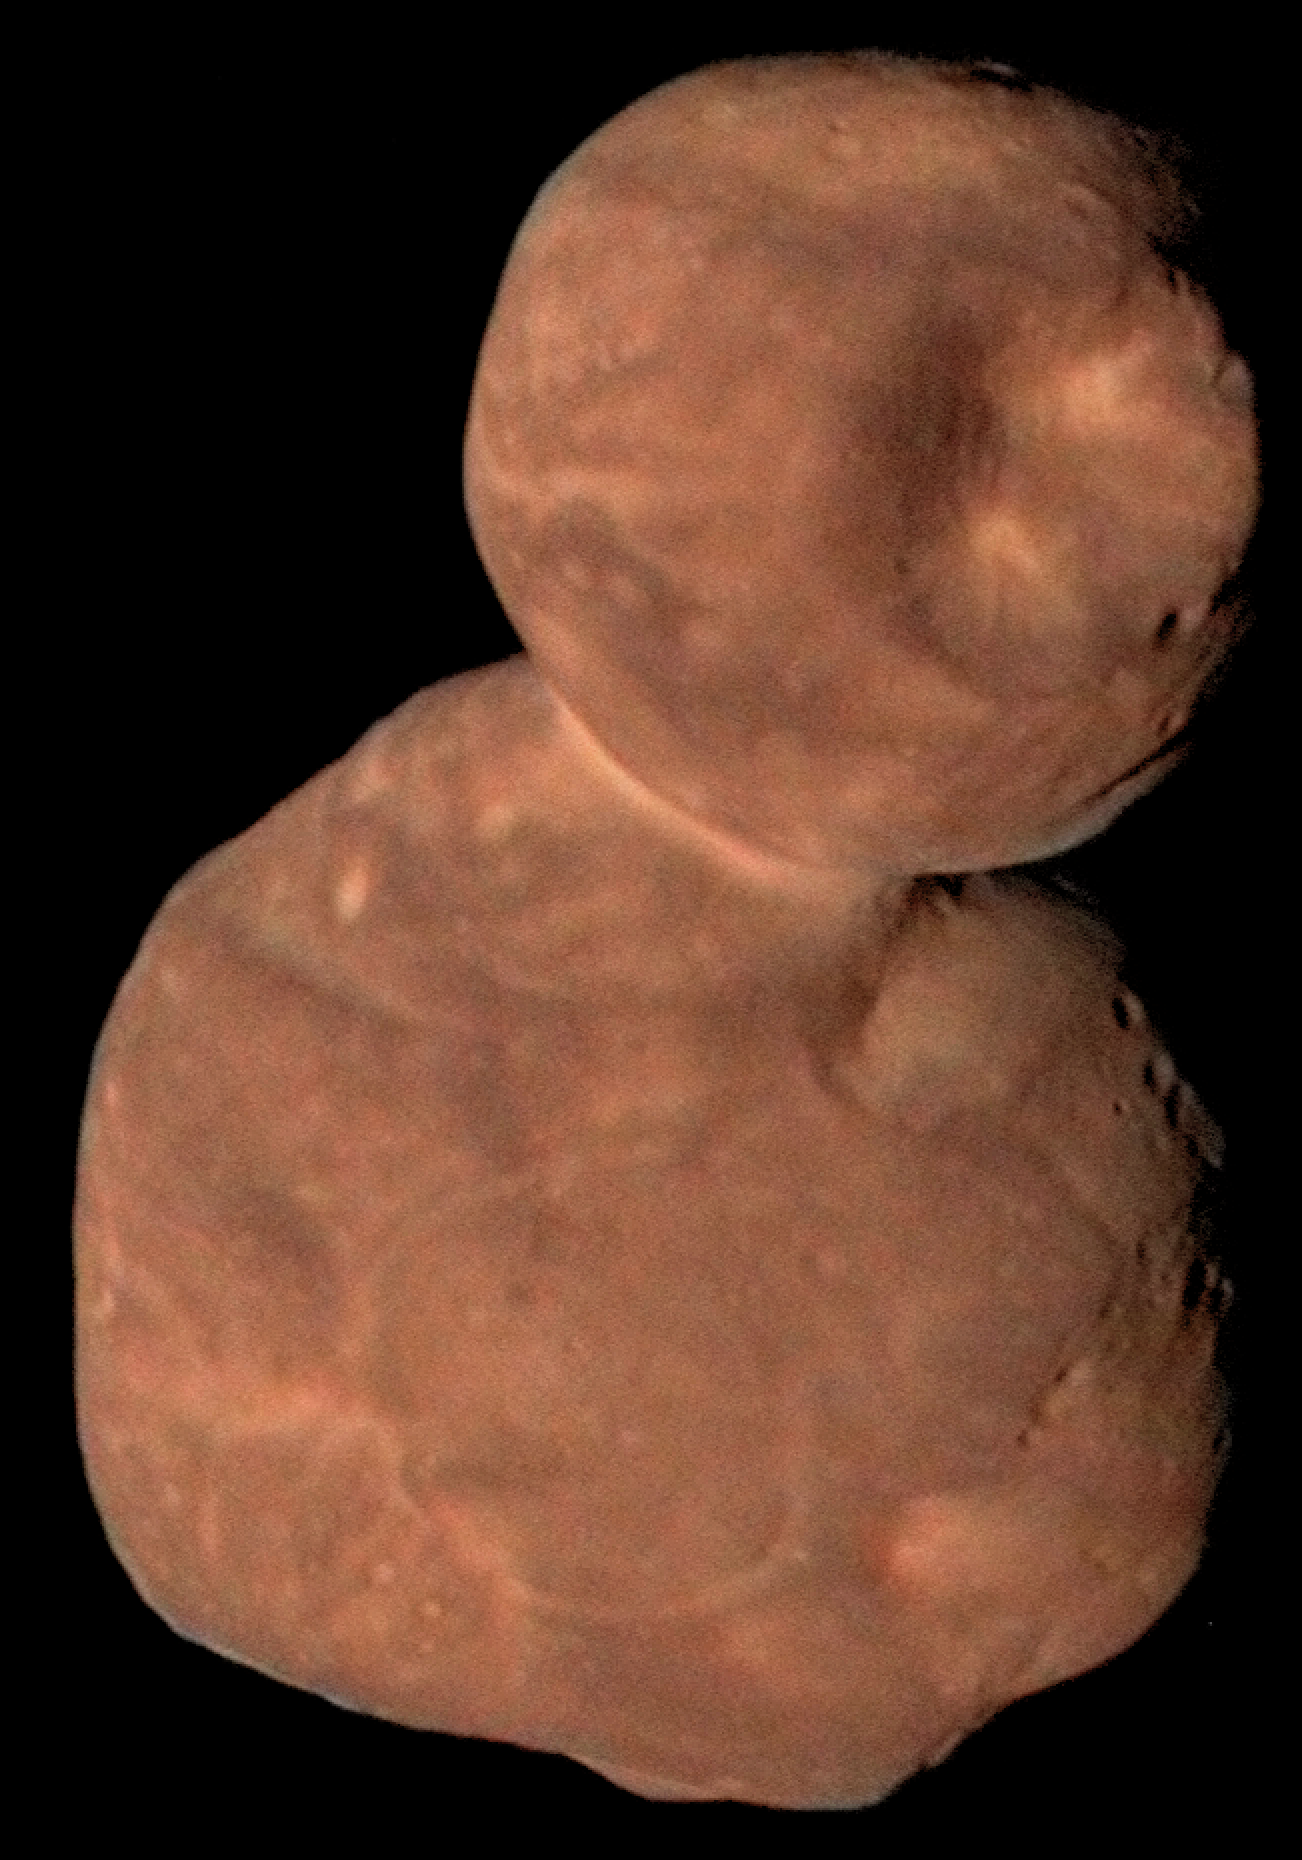

Arrakoth (New Horizons)

Though not on Webb’s target list, Arrokoth is probably exemplary of a lot of objects in the Kuiper Belt. The farthest object ever visited by a spacecraft, it is composed of two, joined planetesimals. Arrokoth was photographed by the New Horizons spacecraft in December 2018 and January 2019.

Credit: Image: NASA, APL, SwRI, Roman Tkachenko